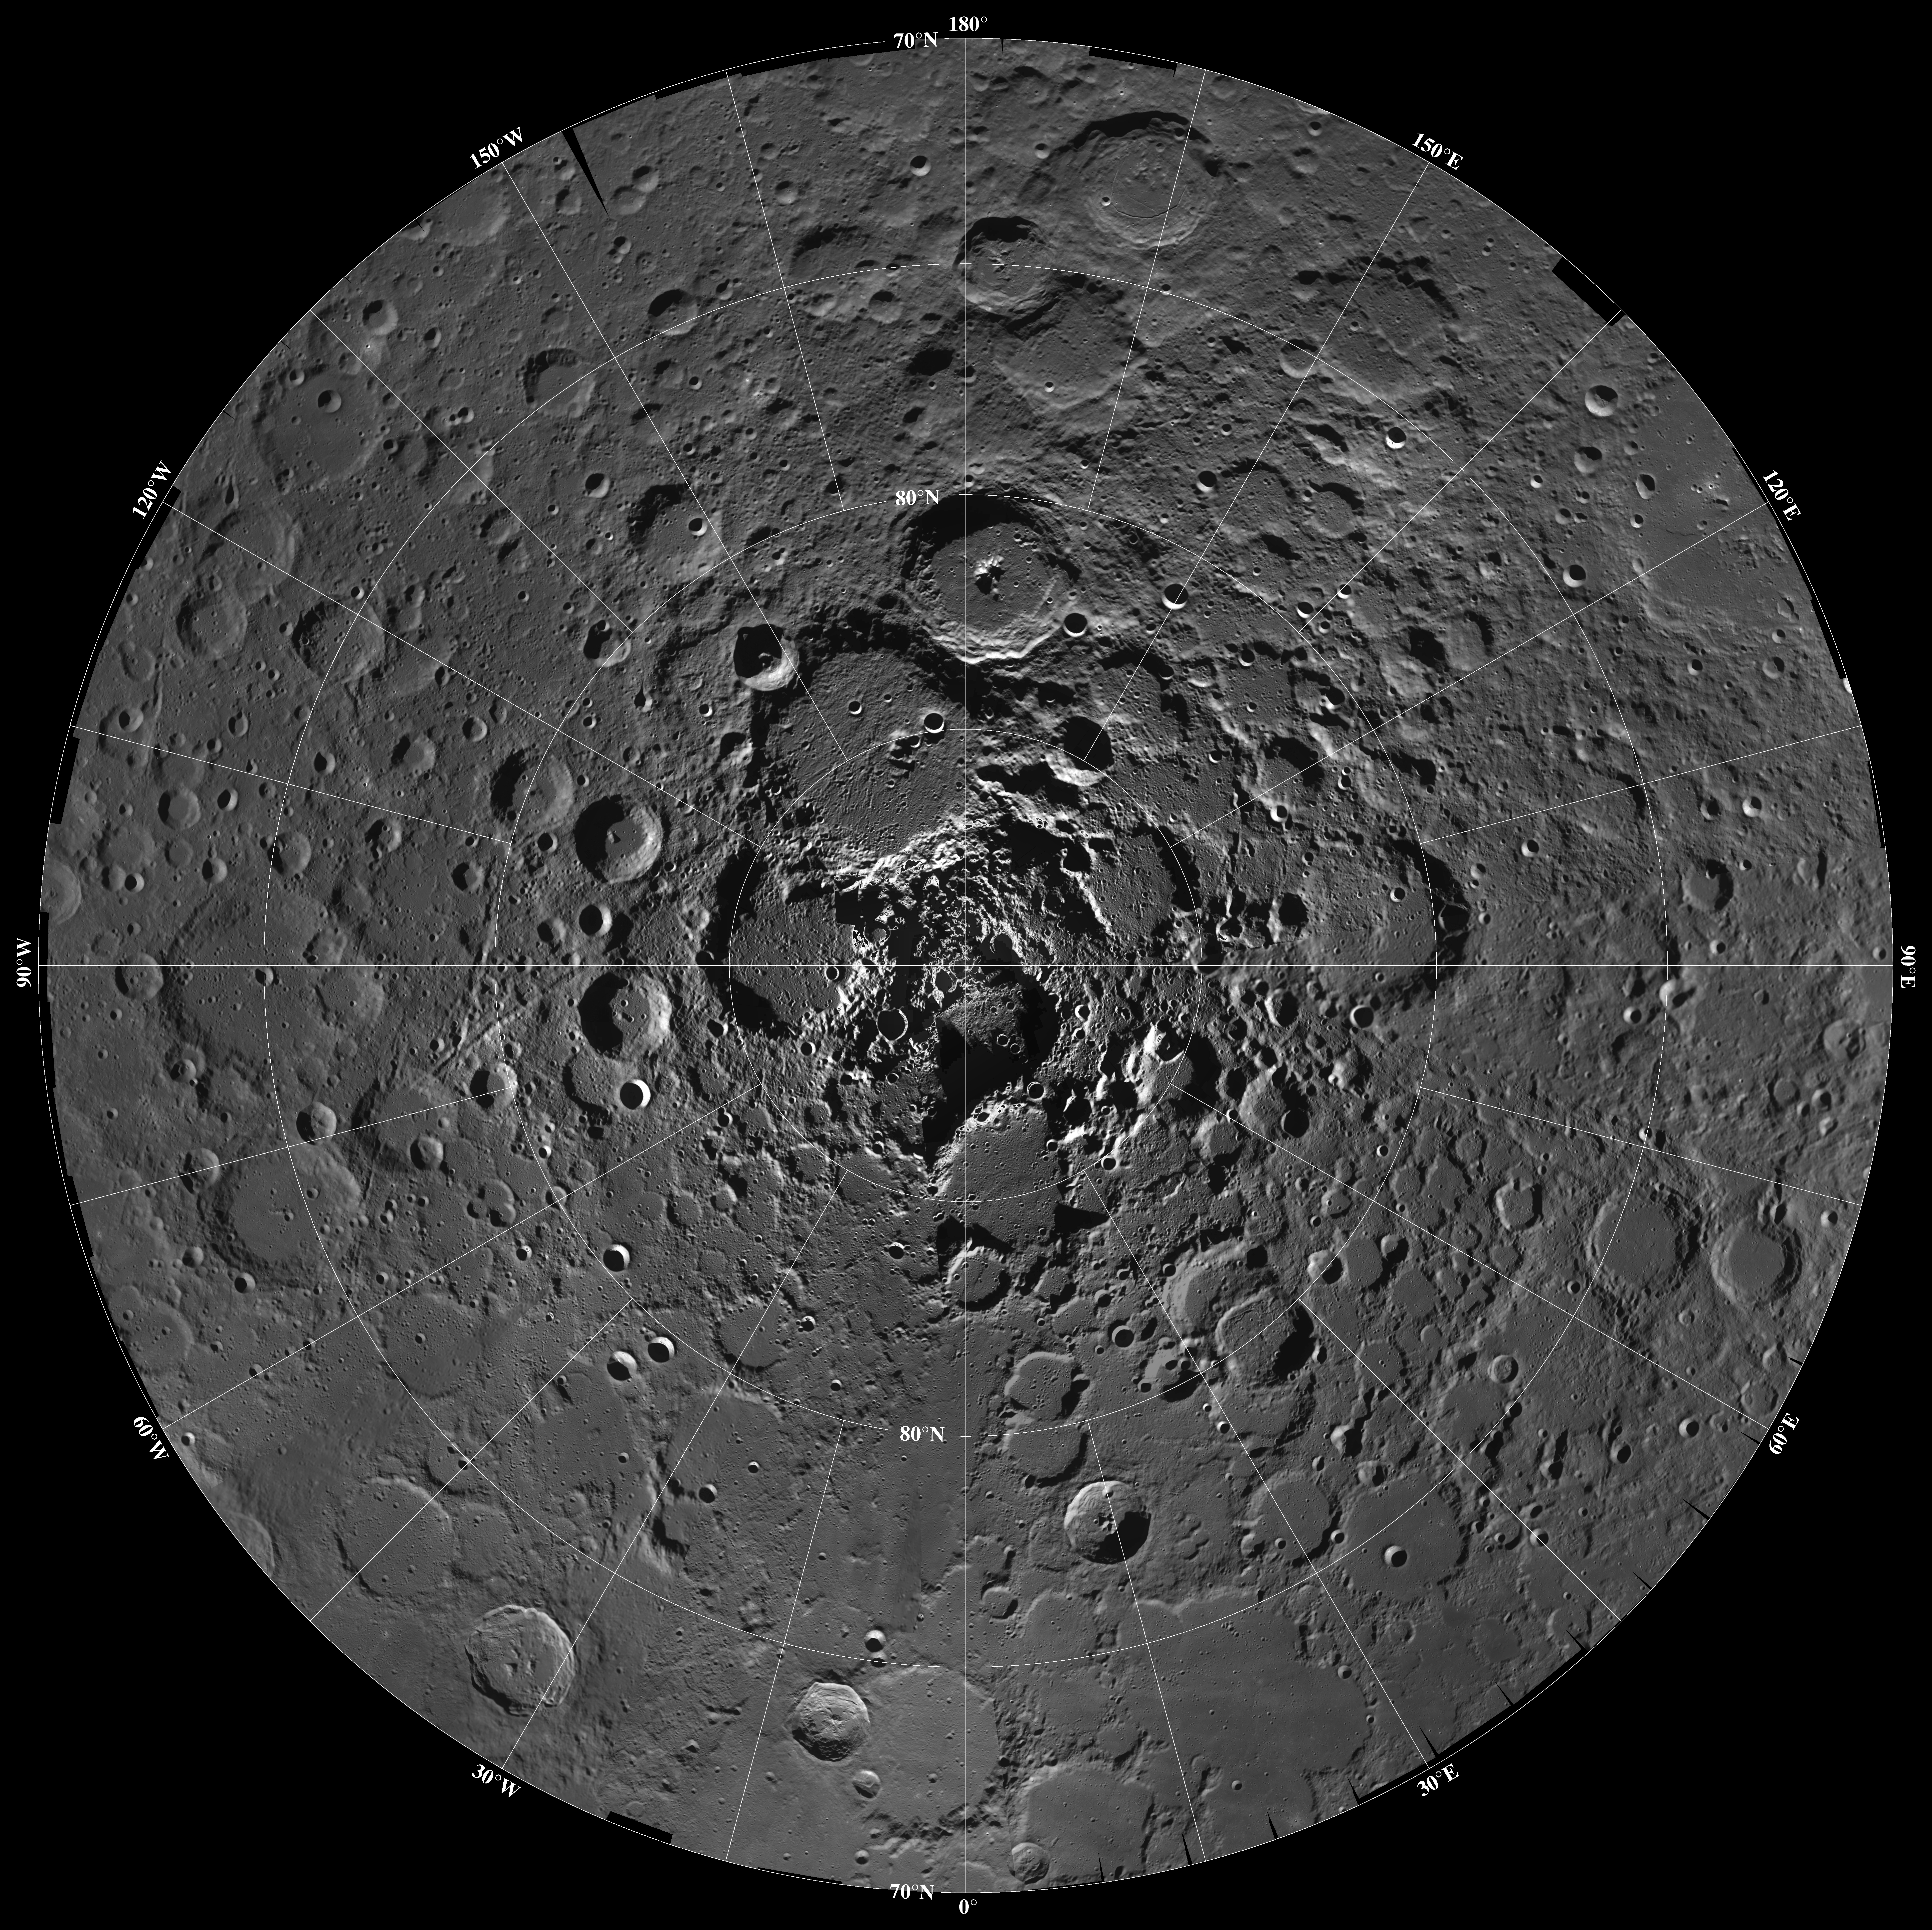

North Pole Region of the Moon as Seen by Clementine

Lunar mosaic of ~1500 Clementine images of the north polar region of the moon. The projection is orthographic centered on the north pole. The polar regions of the moon are of special interest because of the postulated occurrence of ice in permanently shadowed areas. The north pole of the moon is absent of the very rugged terrain seen at the south pole.

Credit: NASA/JPL/USGS